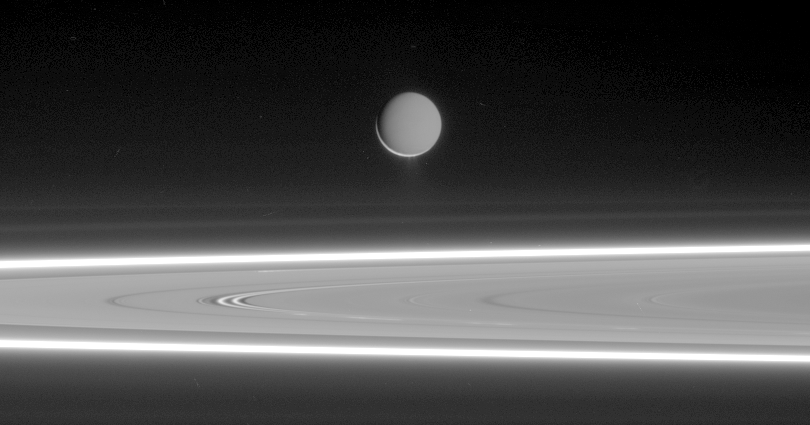

Brilliant Ice Dust

Lit by reflected light from Saturn, Enceladus appears to hover above the gleaming rings, its well-defined ice particle jets spraying a continuous hail of tiny ice grains. The fine particles coat the moon in a mantle as white as fresh snow and populate the torus, or doughnut-shaped E ring in which Enceladus resides.

Beyond Enceladus (505 kilometers, or 314 miles across), the fine particles in Saturn’s other rings also glow brilliantly in scattered light in this viewing geometry. Running horizontally across the center of the image, between Enceladus and the dazzlingly bright F ring, are two faint rings — kin of the E ring. These are the G ring (top) and the recently discovered ring designated R/2006 S1 (bottom), which is also unofficially known as the Janus/Epimetheus ring.

This image was taken in visible light with the Cassini spacecraft narrow-angle camera on March 22, 2006, at a distance of approximately 1.303 million kilometers (810,000 miles) from Enceladus and at a sun-Enceladus-spacecraft, or phase, angle of 160 degrees. Image scale is 8 kilometers (5 miles) per pixel.

The Cassini-Huygens mission is a cooperative project of NASA, the European Space Agency and the Italian Space Agency. The Jet Propulsion Laboratory, a division of the California Institute of Technology in Pasadena, manages the mission for NASA’s Science Mission Directorate, Washington, D.C. The Cassini orbiter and its two onboard cameras were designed, developed and assembled at JPL. The imaging operations center is based at the Space Science Institute in Boulder, Colo.

Credit: NASA/JPL/Space Science Institute